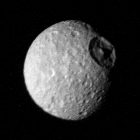

Saturn’s Moon Mimas

The cratered surface Saturn’s moon Mimas is seen in this image taken by Voyager 1 on Nov. 12, 1980 from a range of 425,000 kilometers (264,000 miles). Impact craters made by the infall of cosmic debris are shown; the largest is more than 100 kilometers (62 miles) in diameter and displays a prominent central peak. The smaller craters are abundant and indicate an ancient age for Mima’s surface. The Voyager Project is managed for NASA by the Jet Propulsion Laboratory, Pasadena, Calif.

Credit: NASA/JPL